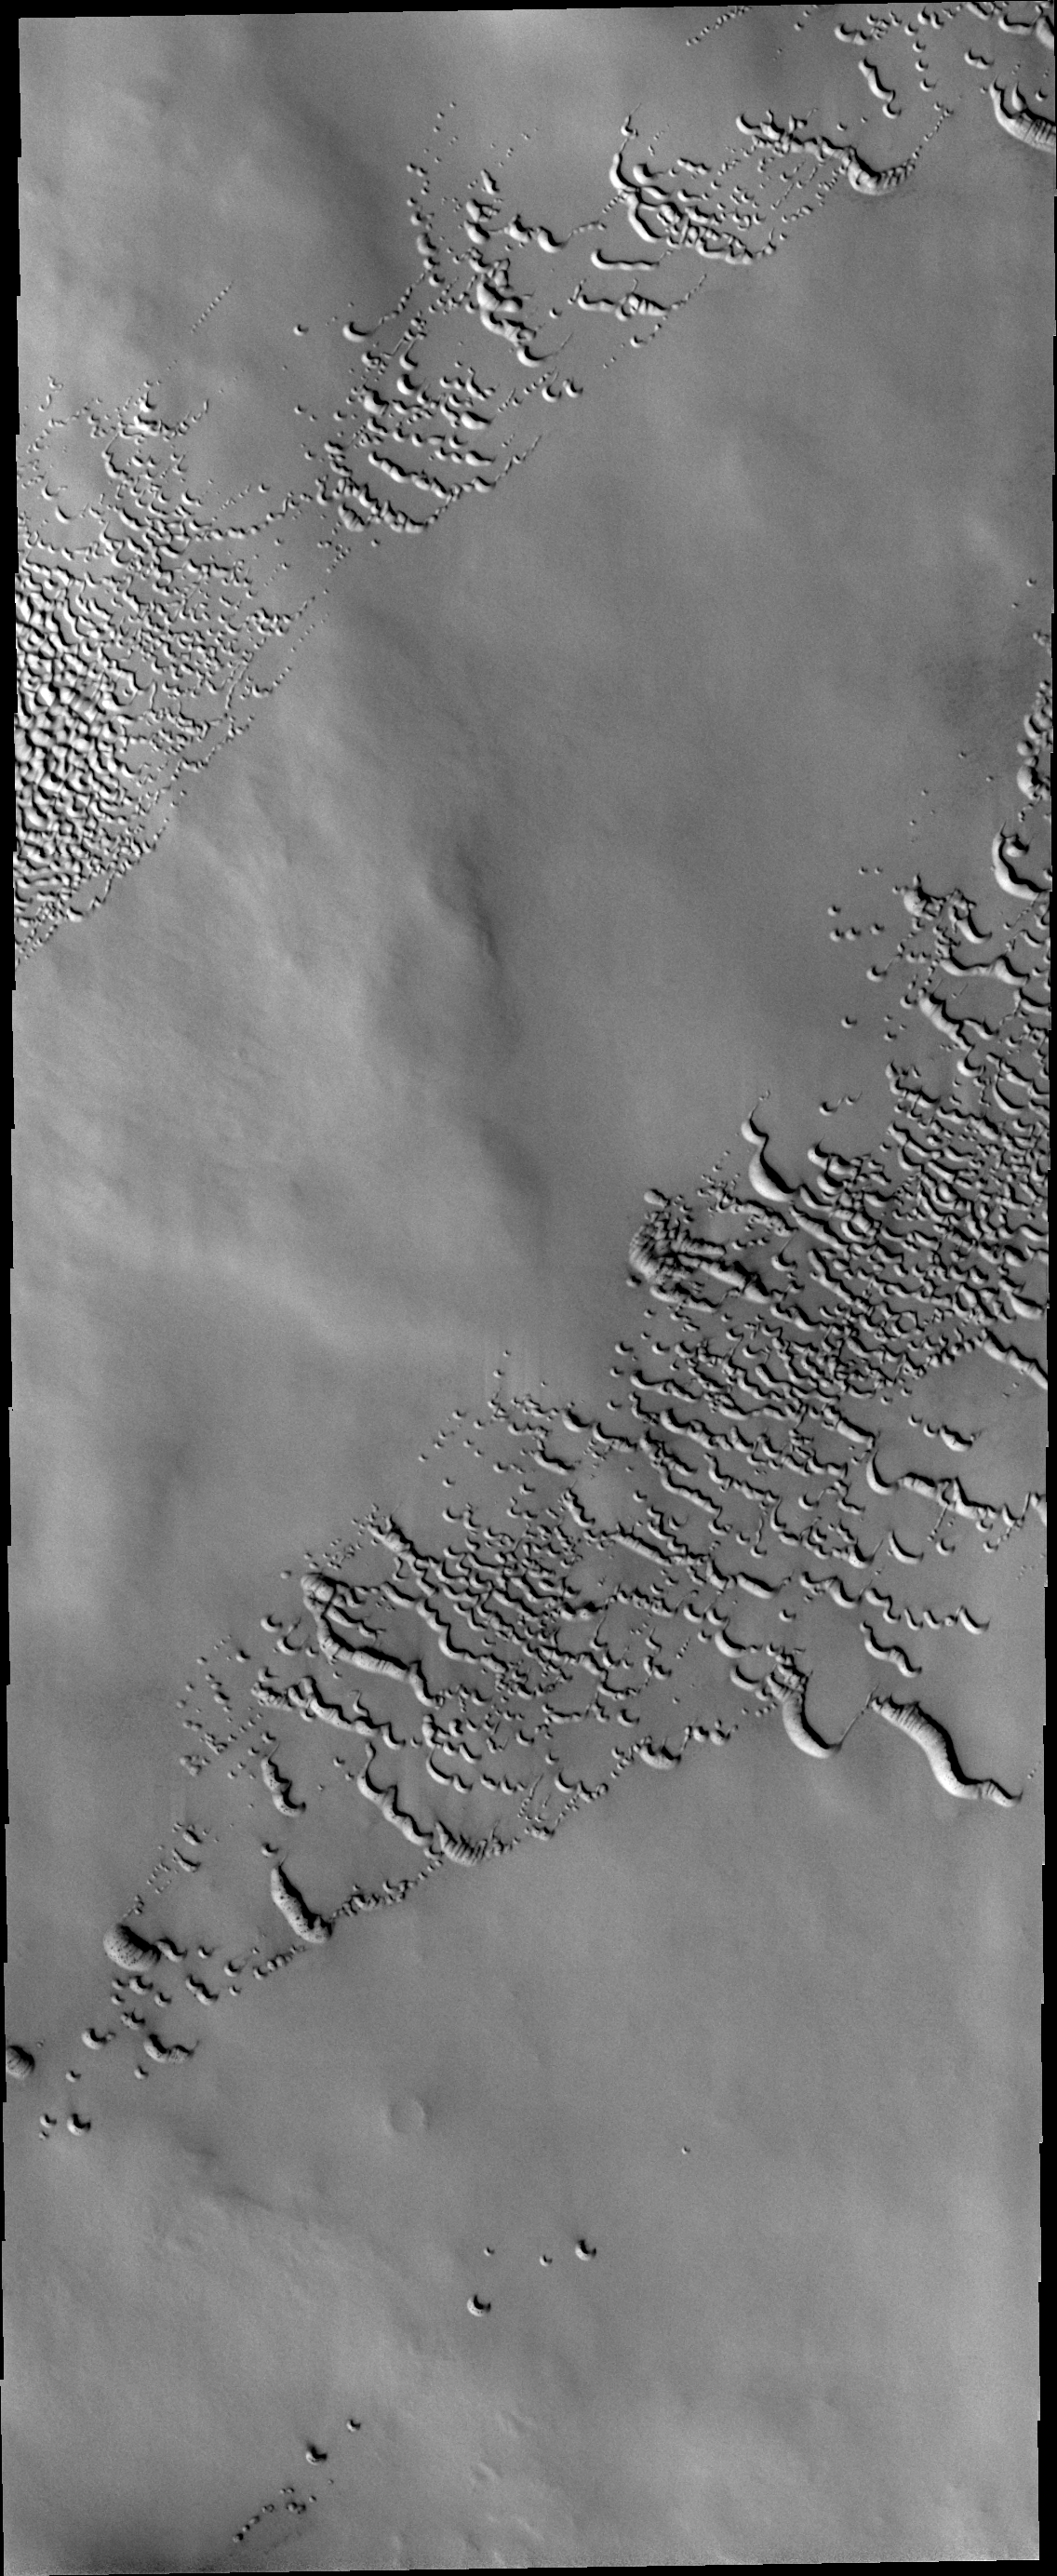

North Polar Dunes

This VIS image of dunes in the north polar region was collected in early spring. Frost still covers the dunes.

Credit: NASA/JPL/ASU